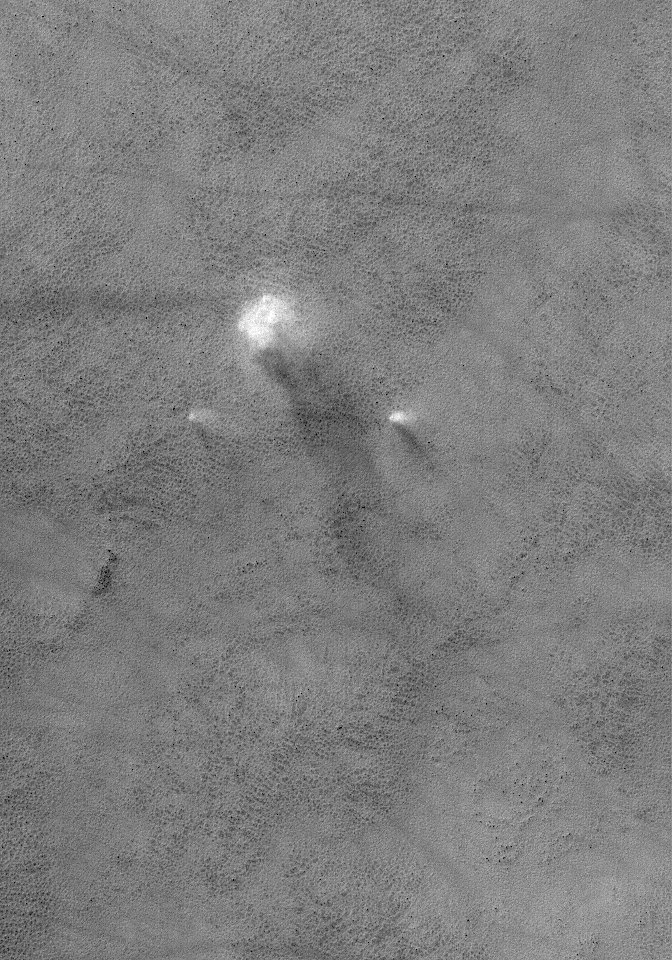

Travelling Companions

8 June 2006
This Mars Global Surveyor (MGS) Mars Orbiter Camera (MOC) image shows a large dust devil flanked by two relatively small dust devils, moving together across a lightly-dusted, south high-latitude plain.

Location near: 65.6°S, 20.6°W
Image width: ~3 km (~1.9 mi)
Illumination from: upper left
Season: Southern Summer

Credit: NASA/JPL/Malin Space Science Systems